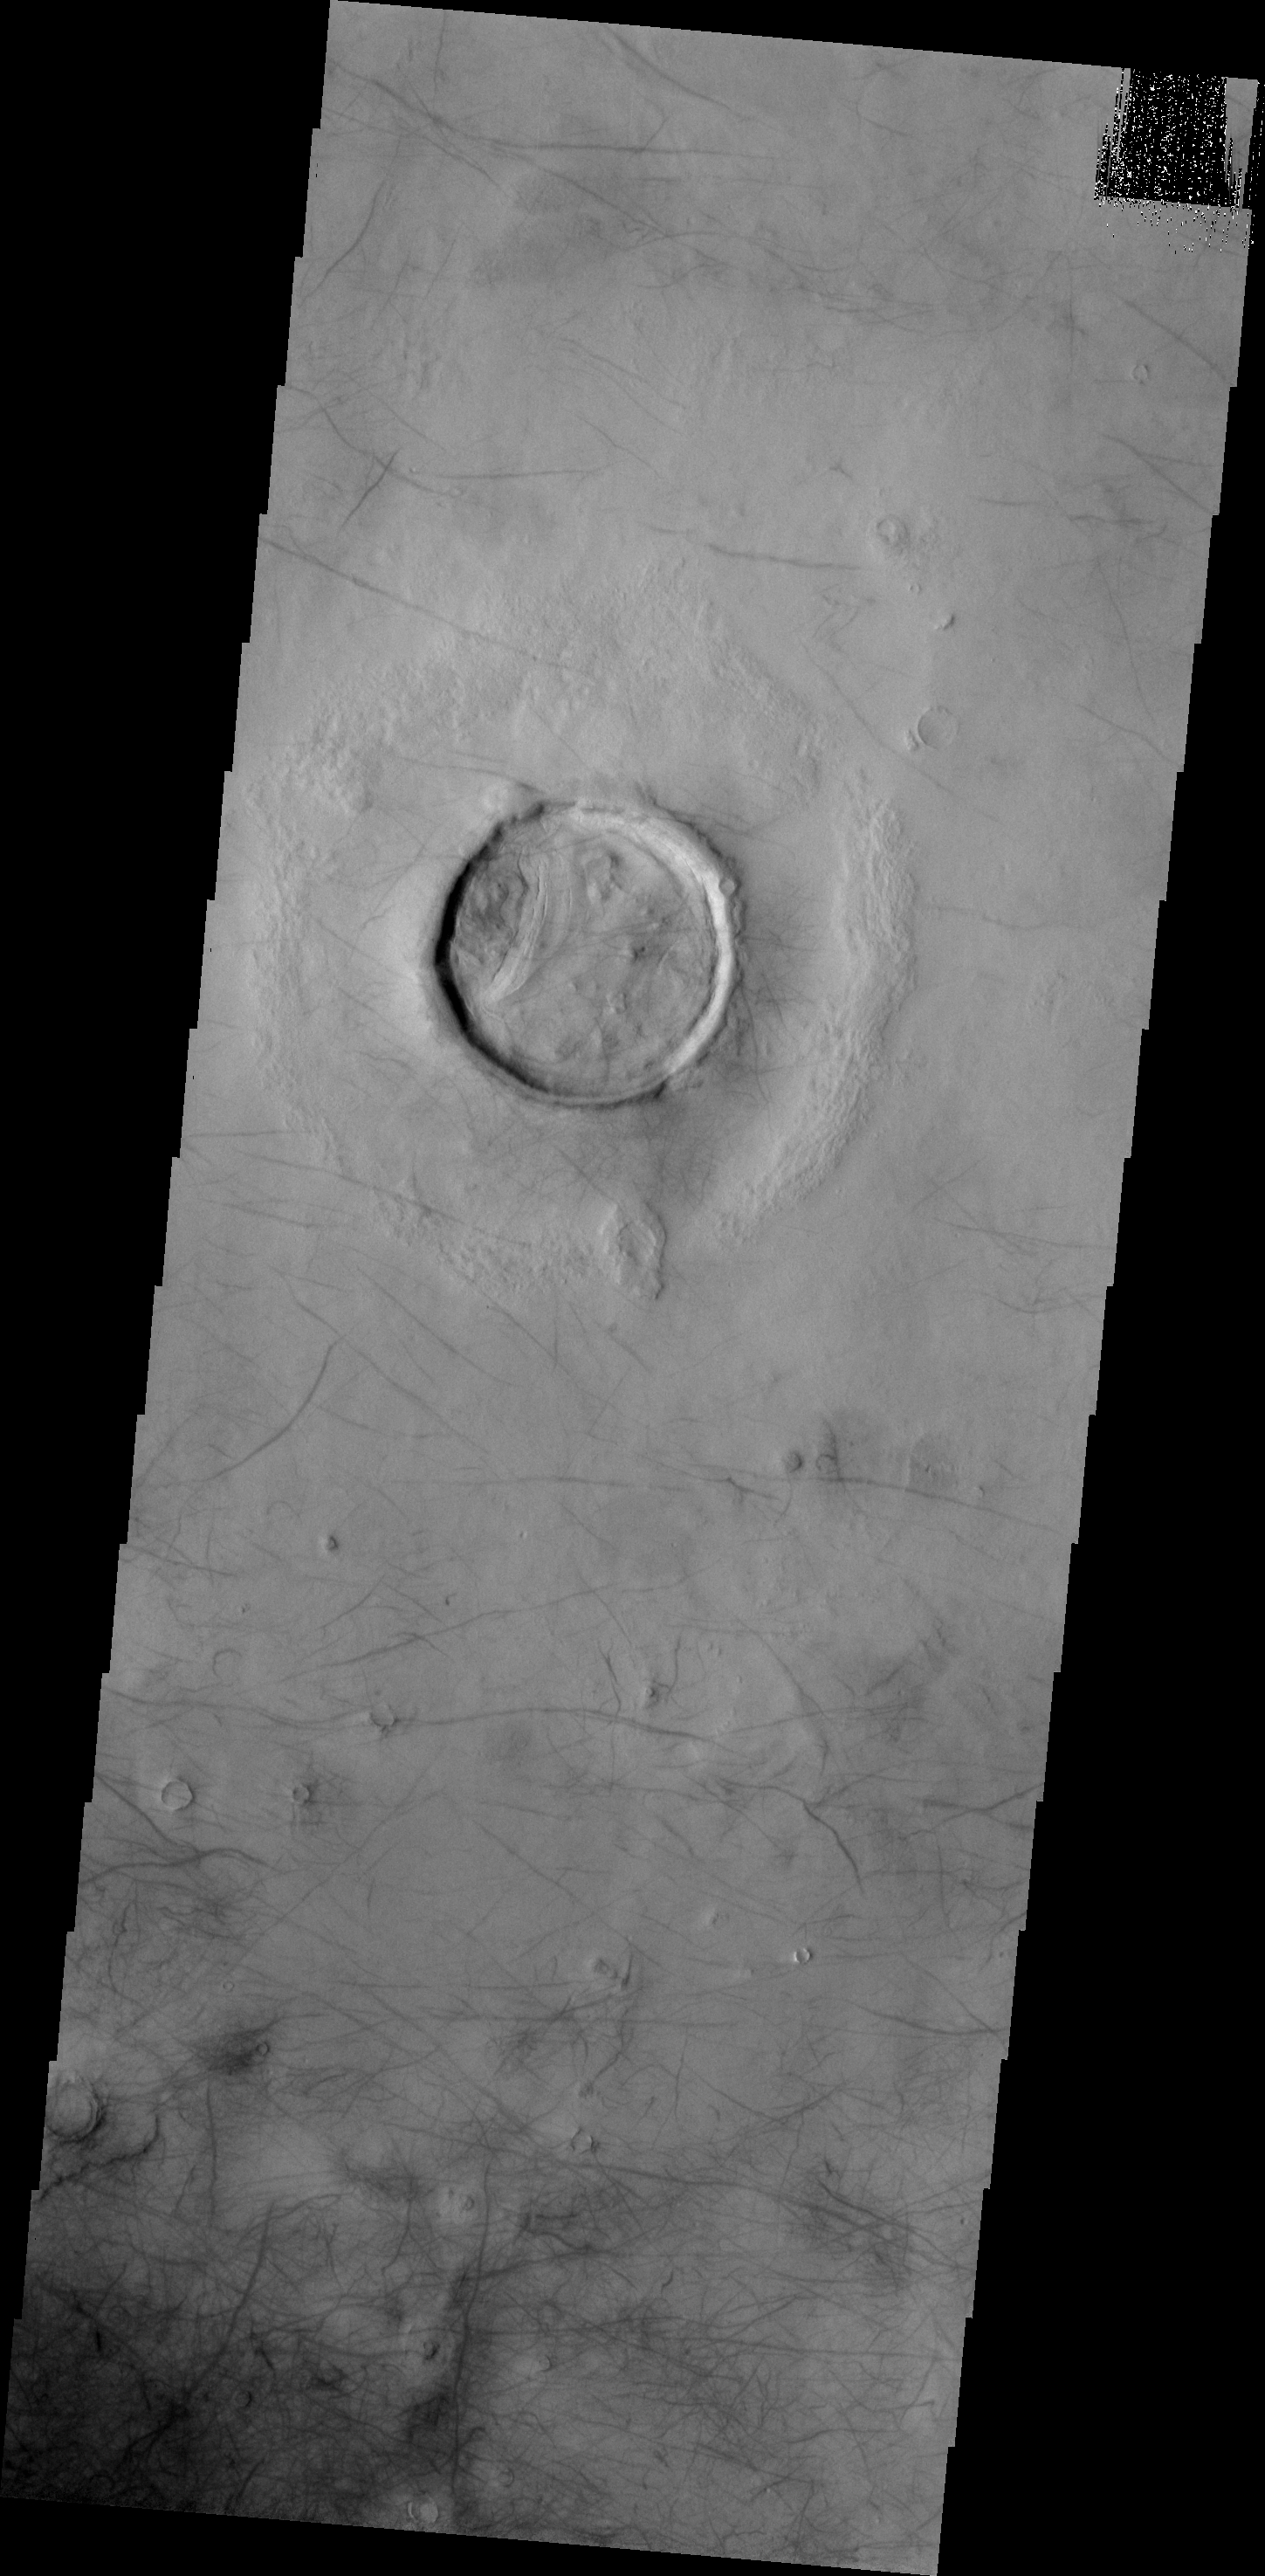

Dust Devil Tracks

The dark surface markings in this VIS image are dust devil tracks. These tracks are located in Utopia Planitia.

Credit: NASA/JPL-Caltech/ASU